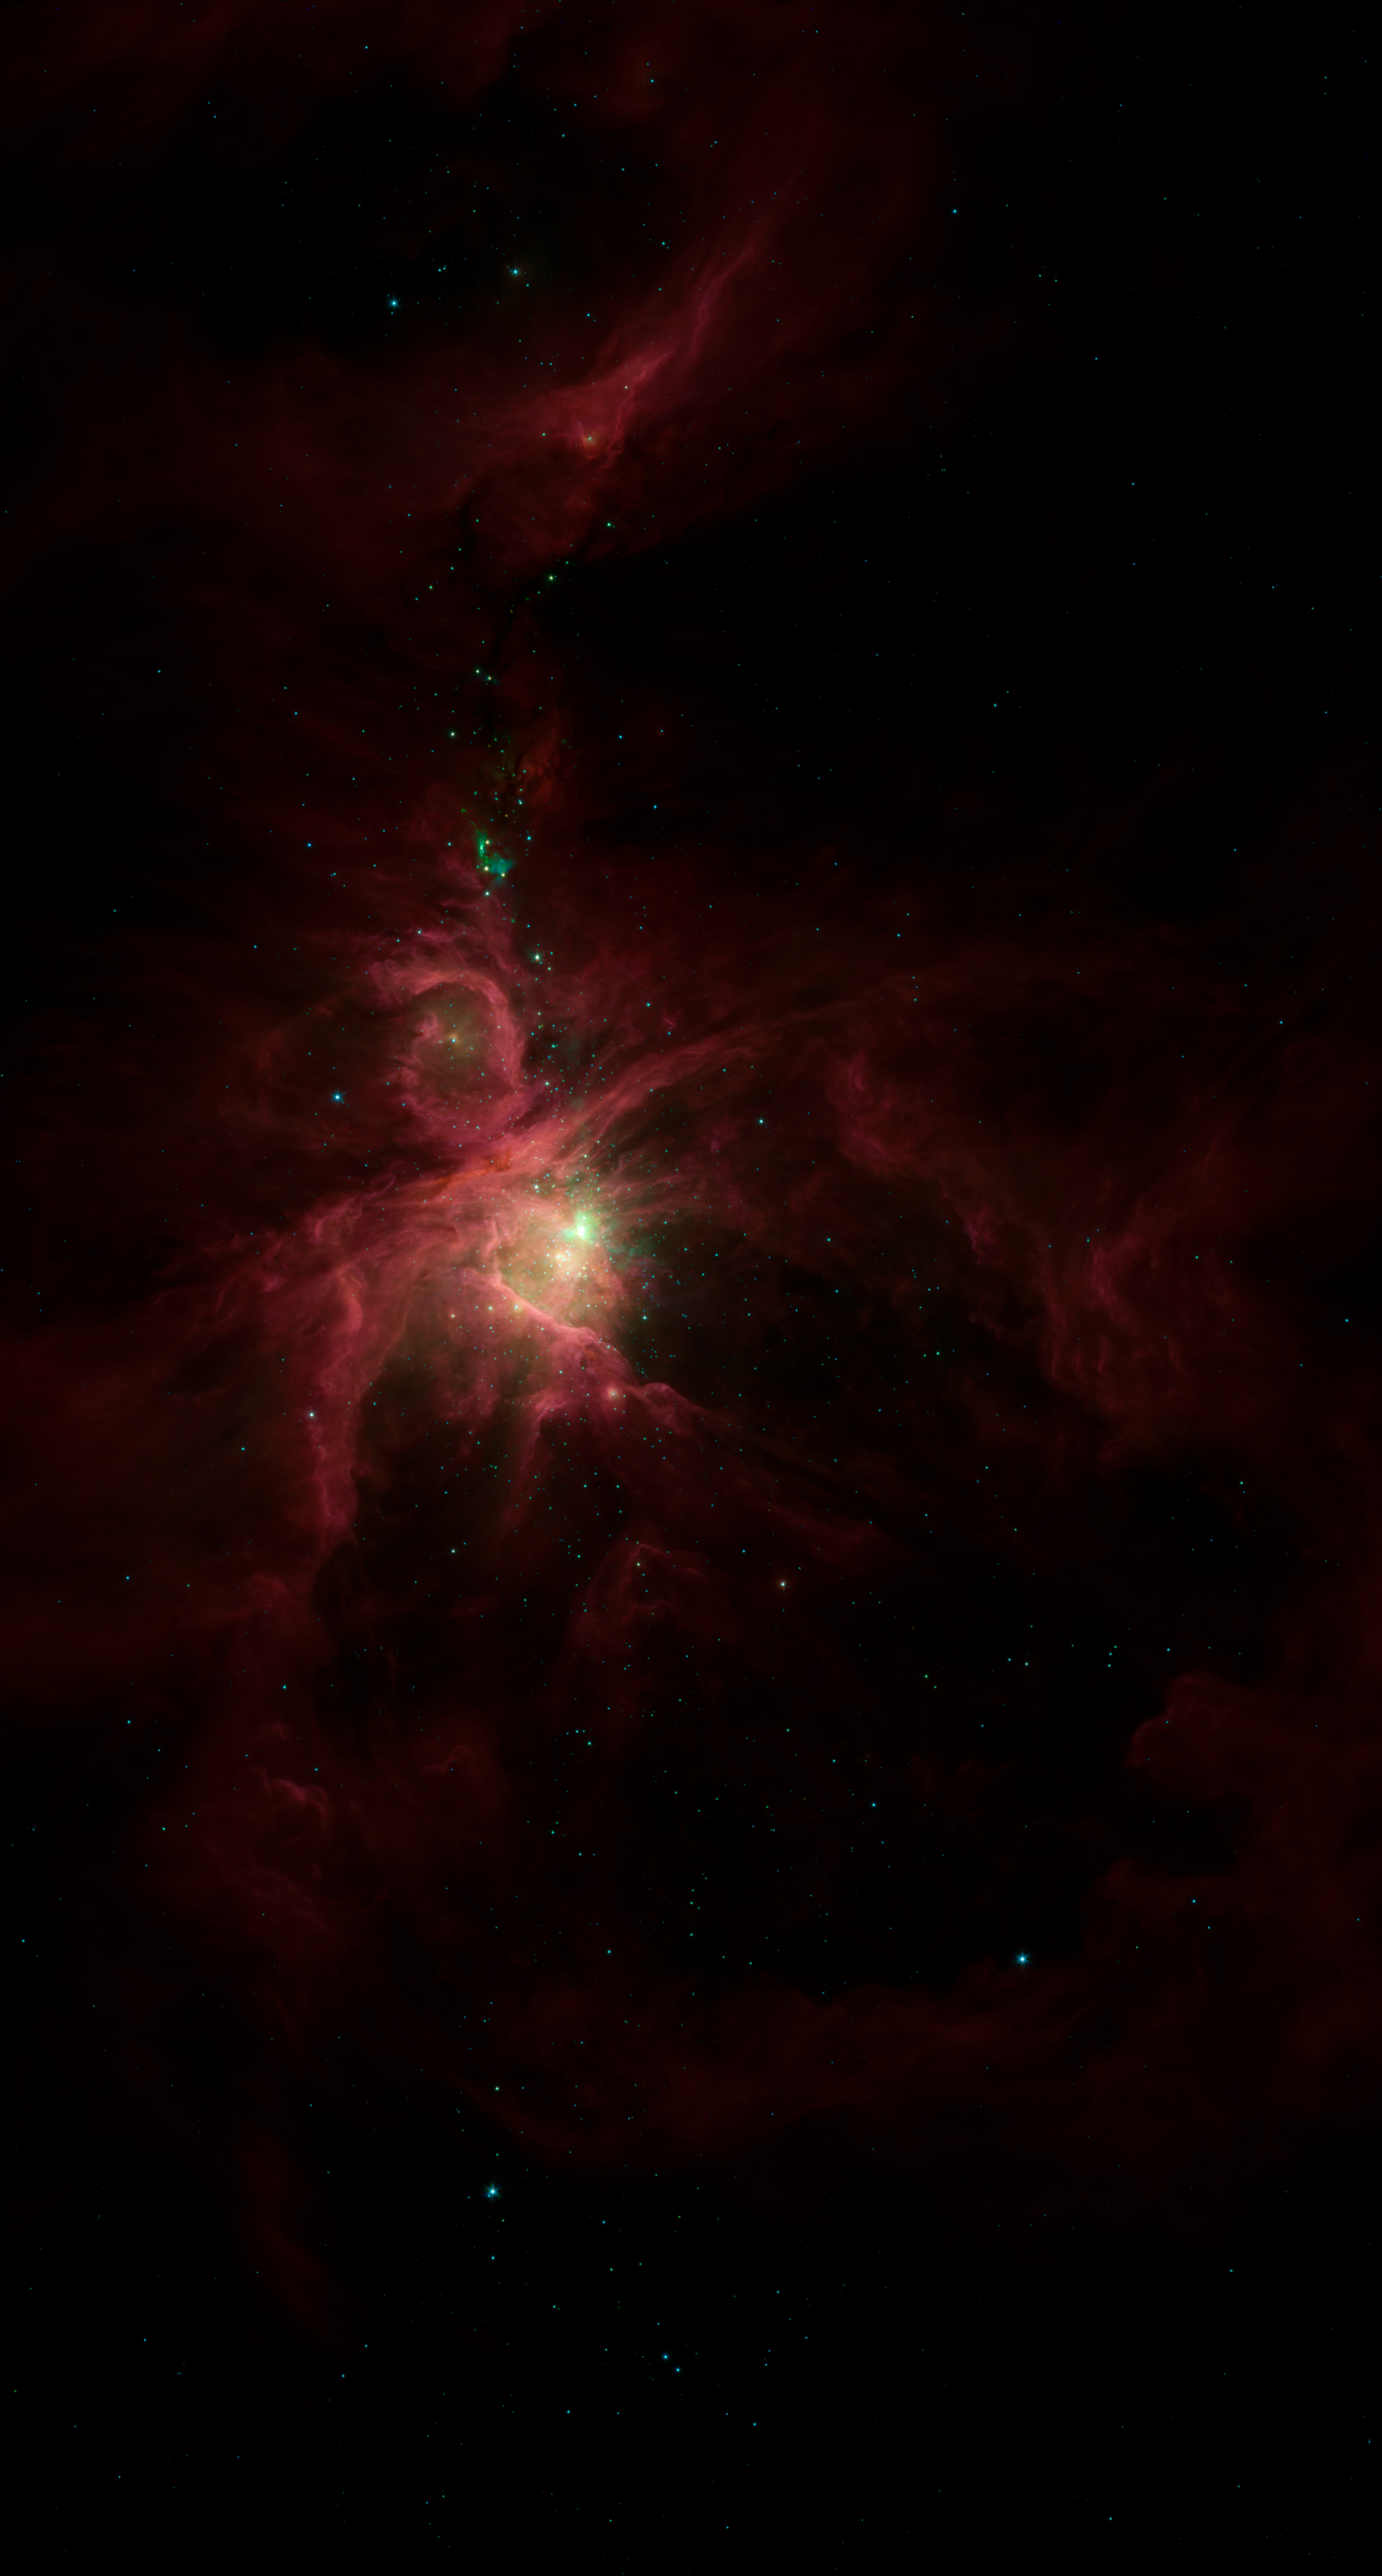

The Sword of Orion in the Infrared

This infrared image from NASA's Spitzer Space Telescope shows the Orion nebula, our closest massive star-making factory, 1,450 light-years from Earth. The nebula is close enough to appear to the naked eye as a fuzzy star in the sword of the popular hunter constellation.

The nebula itself is located on the lower half of the image, surrounded by a ring of dust. It formed in a cold cloud of gas and dust and contains about 1,000 young stars. These stars illuminate the cloud, creating the beautiful nebulosity, or swirls of material, seen here in infrared.

In the center of the nebula are four monstrously massive stars, up to 100,000 times as luminous as our sun, called the Trapezium (tiny yellow smudge to the lower left of green splotches). Radiation and winds from these stars are blasting gas and dust away, excavating a cavity walled in by the large ring of dust.

Behind the Trapezium, still buried deeply in the cloud, a second generation of massive stars is forming (in the area with green splotches). The speckled green fuzz in this bright region is created when bullets of gas shoot out from the juvenile stars and ram into the surrounding cloud.

Above this region of intense activity are networks of cold material that appear as dark veins against the pinkish nebulosity. These dark veins contain embryonic stars. Some of the natal stars illuminate the cloud, creating small, aqua-colored wisps. In addition, jets of gas from the stars ram into the cloud, resulting in the green horseshoe-shaped globs.

Spitzer surveyed a significant swath of the Orion constellation, beyond what is highlighted in this image. Within that region, called the Orion cloud complex, the telescope found 2,300 stars circled by disks of planet-forming dust and 200 stellar embryos too young to have developed disks.

This image shows infrared light captured by Spitzer's infrared array camera. Light with wavelengths of 8 and 5.8 microns (red and orange) comes mainly from dust that has been heated by starlight. Light of 4.5 microns (green) shows hot gas and dust; and light of 3.6 microns (blue) is from starlight.

Credit: NASA/JPL-Caltech/T. Megeath (University of Toledo, Ohio)